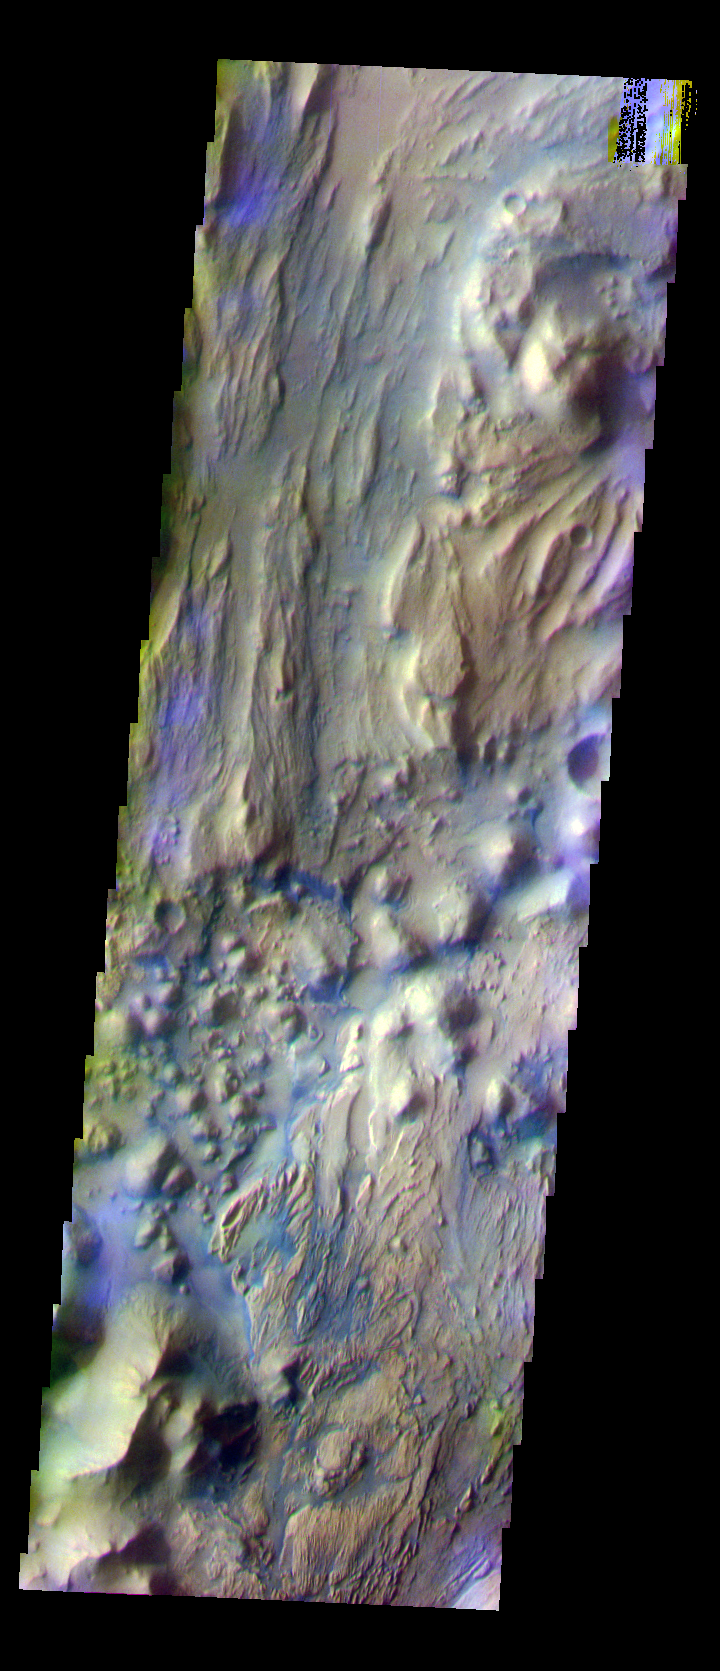

Ares Vallis/Iani Chaos Border

The THEMIS VIS camera is capable of capturing color images of the Martian surface using five different color filters. In this mode of operation, the spatial resolution and coverage of the image must be reduced to accommodate the additional data volume produced from using multiple filters. To make a color image, three of the five filter images (each in grayscale) are selected. Each is contrast enhanced and then converted to a red, green, or blue intensity image. These three images are then combined to produce a full color, single image. Because the THEMIS color filters don’t span the full range of colors seen by the human eye, a color THEMIS image does not represent true color. Also, because each single-filter image is contrast enhanced before inclusion in the three-color image, the apparent color variation of the scene is exaggerated. Nevertheless, the color variation that does appear is representative of some change in color, however subtle, in the actual scene. Note that the long edges of THEMIS color images typically contain color artifacts that do not represent surface variation.

This false color image is located in the region where Ares Vallis enters Iani Chaos. Compare the different surface textures in today’s image with the previous three images (PIA07919, PIA07918, PIA07917). This image was collected during the Southern Fall season.

Image information: VIS instrument. Latitude 0.4, Longitude 342.4 East (17.6 West). 36 meter/pixel resolution.

Note: this THEMIS visual image has not been radiometrically nor geometrically calibrated for this preliminary release. An empirical correction has been performed to remove instrumental effects. A linear shift has been applied in the cross-track and down-track direction to approximate spacecraft and planetary motion. Fully calibrated and geometrically projected images will be released through the Planetary Data System in accordance with Project policies at a later time.

NASA’s Jet Propulsion Laboratory manages the 2001 Mars Odyssey mission for NASA’s Office of Space Science, Washington, D.C. The Thermal Emission Imaging System (THEMIS) was developed by Arizona State University, Tempe, in collaboration with Raytheon Santa Barbara Remote Sensing. The THEMIS investigation is led by Dr. Philip Christensen at Arizona State University. Lockheed Martin Astronautics, Denver, is the prime contractor for the Odyssey project, and developed and built the orbiter. Mission operations are conducted jointly from Lockheed Martin and from JPL, a division of the California Institute of Technology in Pasadena.

Credit: NASA/JPL/Arizona State University